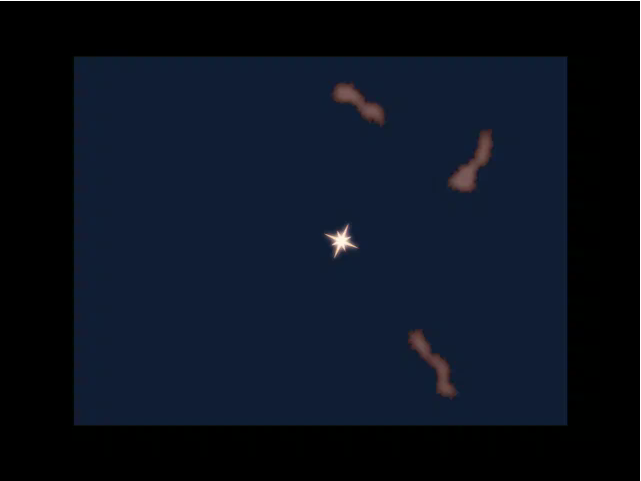

Dissecting a Light Echo

This animation illustrates how a light echo works, and how an optical illusion of material moving outward is created.

A light echo occurs when a star explodes, acting like a cosmic flashbulb. The light from this explosion zips through nearby dust clumps, illuminating and heating them up slightly. This brief period of warming causes them to glow in infrared, like a chain of Christmas bulbs lighting up one by one.

The animation starts by showing the explosion of a star, which results in a flash of light that moves outward in all directions. The direction of our line of sight from Earth is indicated by the blue arrow.

When the light flash reaches surrounding dust, shown here as three dark clouds, the dust is heated up, creating infrared light that begins to travel toward Earth (indicated by the red arrows). Dust closest to the explosion lights up first, while the explosion’s shock wave takes longer to reach more distant material. This results in light from different parts of the cloud reaching Earth at different times, creating the illusion of motion over time.

As the animation shows, the inclination of the cloud toward our line of sight can result in the material seeming to move both away from and toward the central star.

Credit: NASA/JPL-Caltech